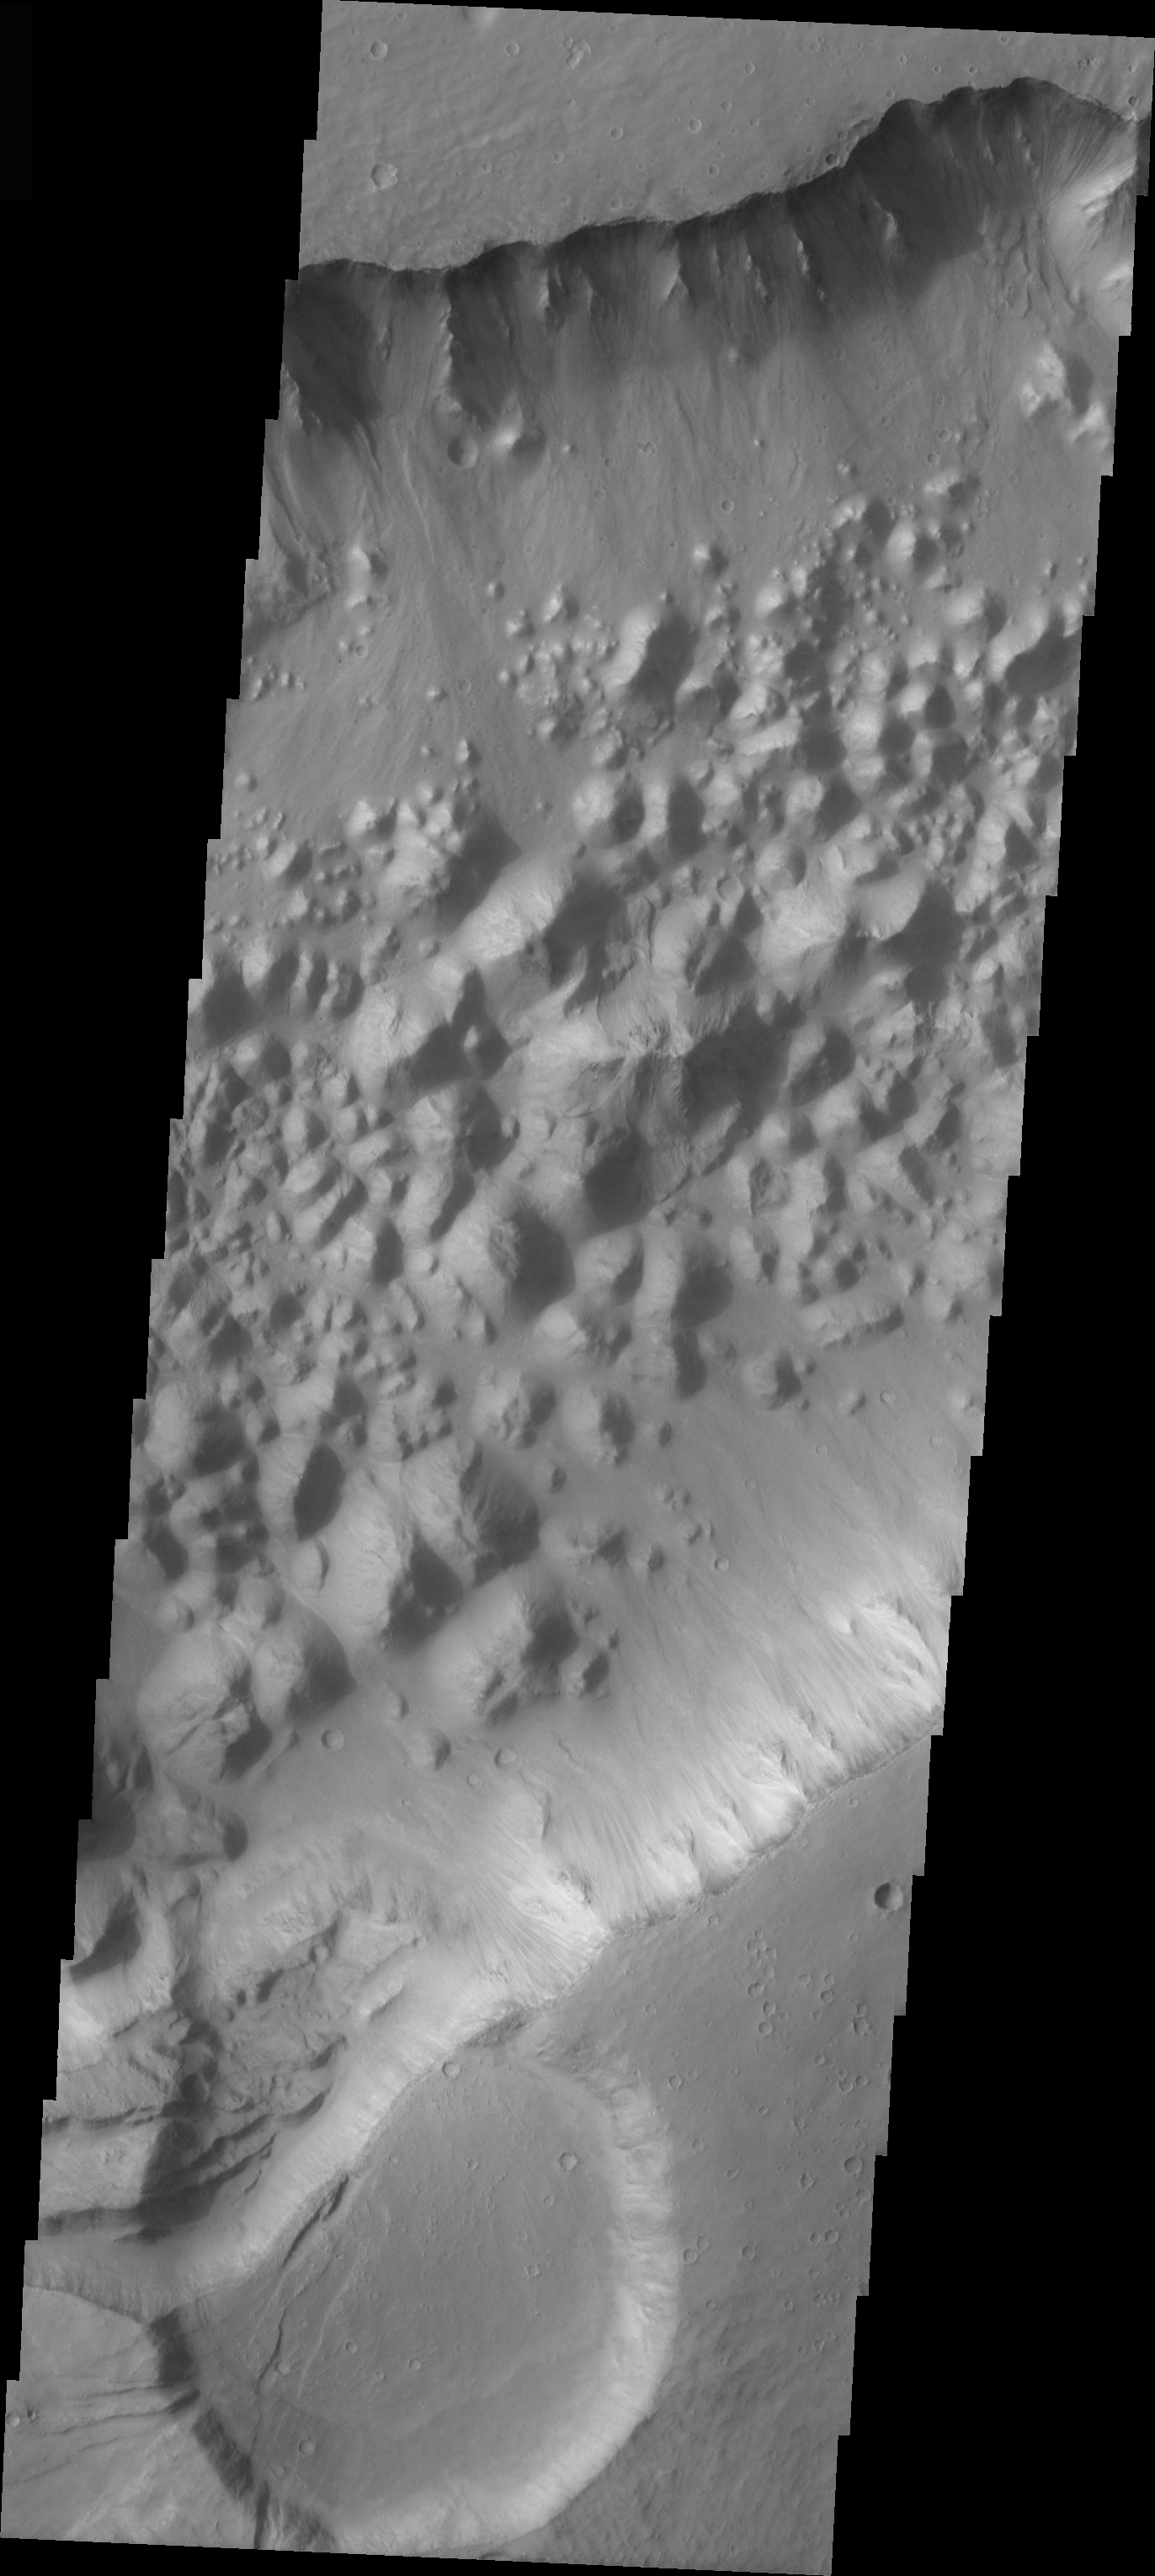

Shabatana Vallis Chaos

The topic for the Image of the Day for the weeks of March 7-18 will be mountains on Mars.

This image is located in Shabatana Vallis and contains a feature type called Chaos, which is typically interpreted to be a collapse terrain; it is the blocky landscape after the transport and removal of subsurface support.

A good diagram showing the structural difference between simple and complex craters is here: http://www.lpi.usra.edu/expmoon/science/craterstructure.html

Image information: VIS instrument. Latitude -1.2, Longitude 317 East (43 West). 19 meter/pixel resolution.

Note: this THEMIS visual image has not been radiometrically nor geometrically calibrated for this preliminary release. An empirical correction has been performed to remove instrumental effects. A linear shift has been applied in the cross-track and down-track direction to approximate spacecraft and planetary motion. Fully calibrated and geometrically projected images will be released through the Planetary Data System in accordance with Project policies at a later time.

NASA’s Jet Propulsion Laboratory manages the 2001 Mars Odyssey mission for NASA’s Office of Space Science, Washington, D.C. The Thermal Emission Imaging System (THEMIS) was developed by Arizona State University, Tempe, in collaboration with Raytheon Santa Barbara Remote Sensing. The THEMIS investigation is led by Dr. Philip Christensen at Arizona State University. Lockheed Martin Astronautics, Denver, is the prime contractor for the Odyssey project, and developed and built the orbiter. Mission operations are conducted jointly from Lockheed Martin and from JPL, a division of the California Institute of Technology in Pasadena.

Credit: NASA/JPL/Arizona State University